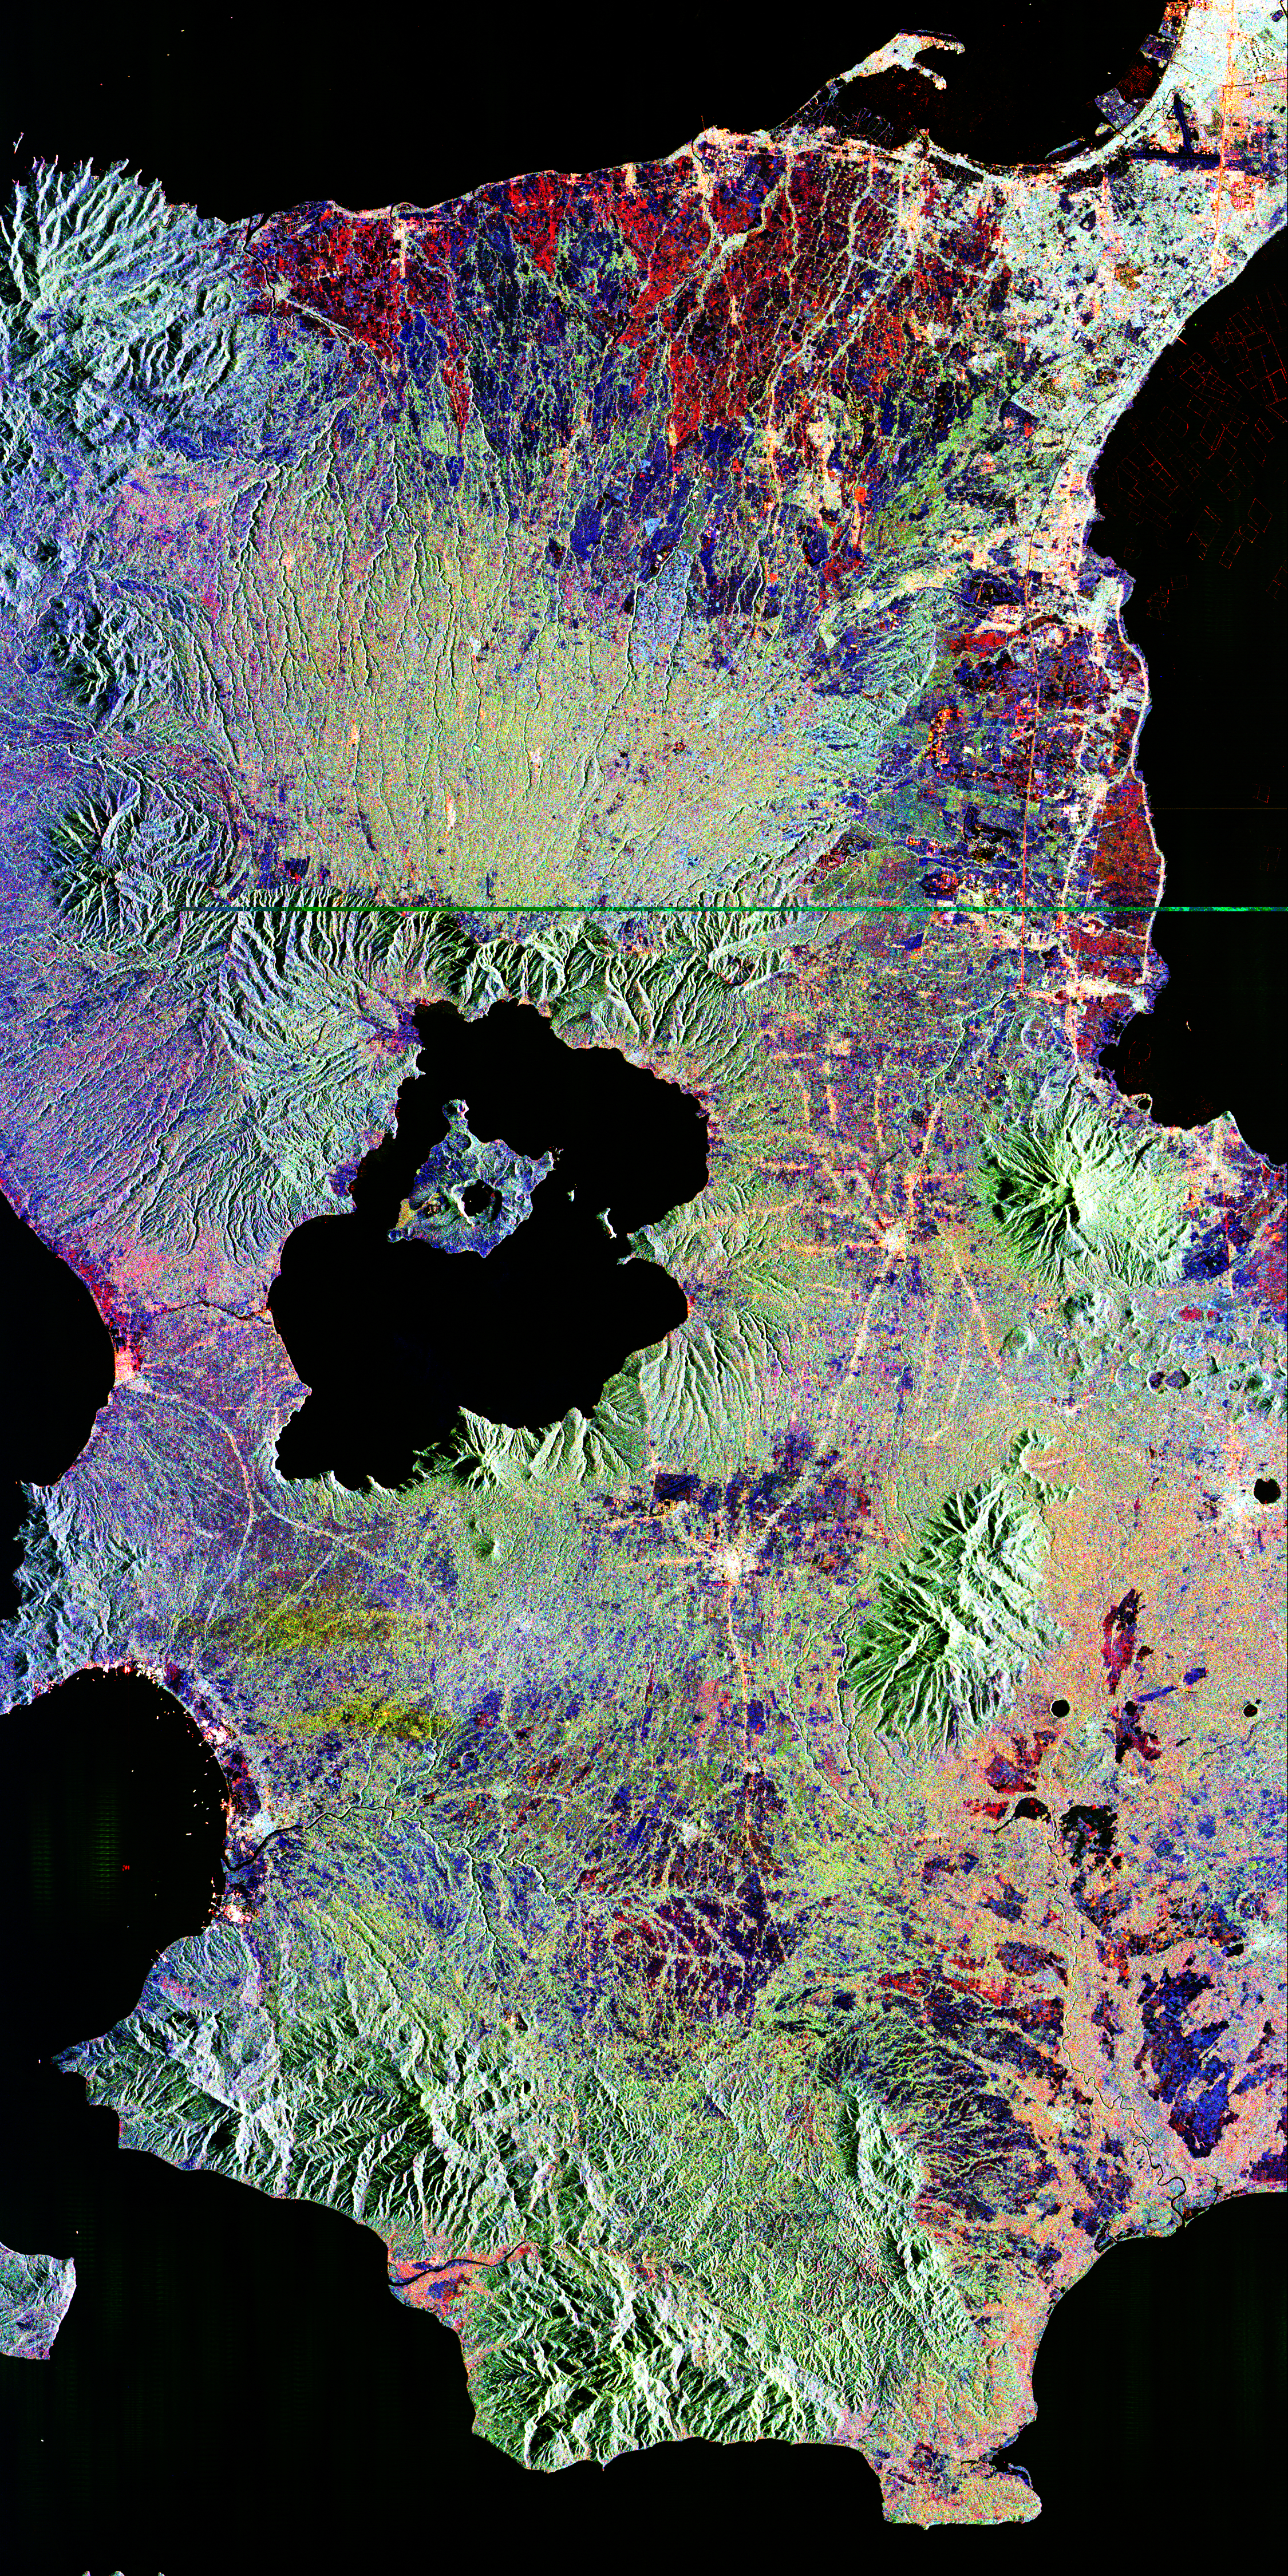

Space Radar Image of Taal Volcano, Philippines

This is an image of Taal volcano, near Manila on the island of Luzon in the Philippines. The black area in the center is Taal Lake, which nearly fills the 30-kilometer-diameter (18-mile) caldera. The caldera rim consists of deeply eroded hills and cliffs. The large island in Taal Lake, which itself contains a crater lake, is known as Volcano Island. The bright yellow patch on the southwest side of the island marks the site of an explosion crater that formed during a deadly eruption of Taal in 1965.

The image was acquired by the Spaceborne Imaging Radar-C/X-band Synthetic Aperture Radar (SIR-C/X-SAR) aboard the space shuttle Endeavour on its 78th orbit on October 5, 1994. The image shows an area approximately 56 kilometers by 112 kilometers (34 miles by 68 miles) that is centered at 14.0 degrees north latitude and 121.0 degrees east longitude. North is toward the upper right of the image. The colors in this image were obtained using the following radar channels: red represents the L-band (horizontally transmitted and received); green represents the L-band (horizontally transmitted and vertically received); blue represents the C-band (horizontally transmitted and vertically received).

Since 1572, Taal has erupted at least 34 times. Since early 1991, the volcano has been restless, with swarms of earthquakes, new steaming areas, ground fracturing, and increases in water temperature of the lake. Volcanologists and other local authorities are carefully monitoring Taal to understand if the current activity may foretell an eruption. Taal is one of 15 “Decade Volcanoes” that have been identified by the volcanology community as presenting large potential hazards to population centers. The bright area in the upper right of the image is the densely populated city of Manila, only 50 kilometers (30 miles) north of the central crater.

Spaceborne Imaging Radar-C/X-band Synthetic Aperture Radar (SIR-C/X-SAR) is part of NASA’s Mission to Planet Earth. The radars illuminate Earth with microwaves, allowing detailed observations at any time, regardless of weather or sunlight conditions. SIR-C/X-SAR uses three microwave wavelengths: L-band (24 cm), C-band (6 cm) and X-band (3 cm). The multi-frequency data will be used by the international scientific community to better understand the global environment and how it is changing. The SIR-C/X-SAR data, complemented by aircraft and ground studies, will give scientists clearer insights into those environmental changes which are caused by nature and those changes which are induced by human activity.

SIR-C was developed by NASA’s Jet Propulsion Laboratory. X-SAR was developed by the Dornier and Alenia Spazio companies for the German space agency, Deutsche Agentur fuer Raumfahrtangelegenheiten (DARA), and the Italian space agency, Agenzia Spaziale Italiana (ASI), with the Deutsche Forschungsanstalt fuer Luft und Raumfahrt e.v.(DLR), the major partner in science, operations and data processing of X-SAR.

Credit: NASA/JPL